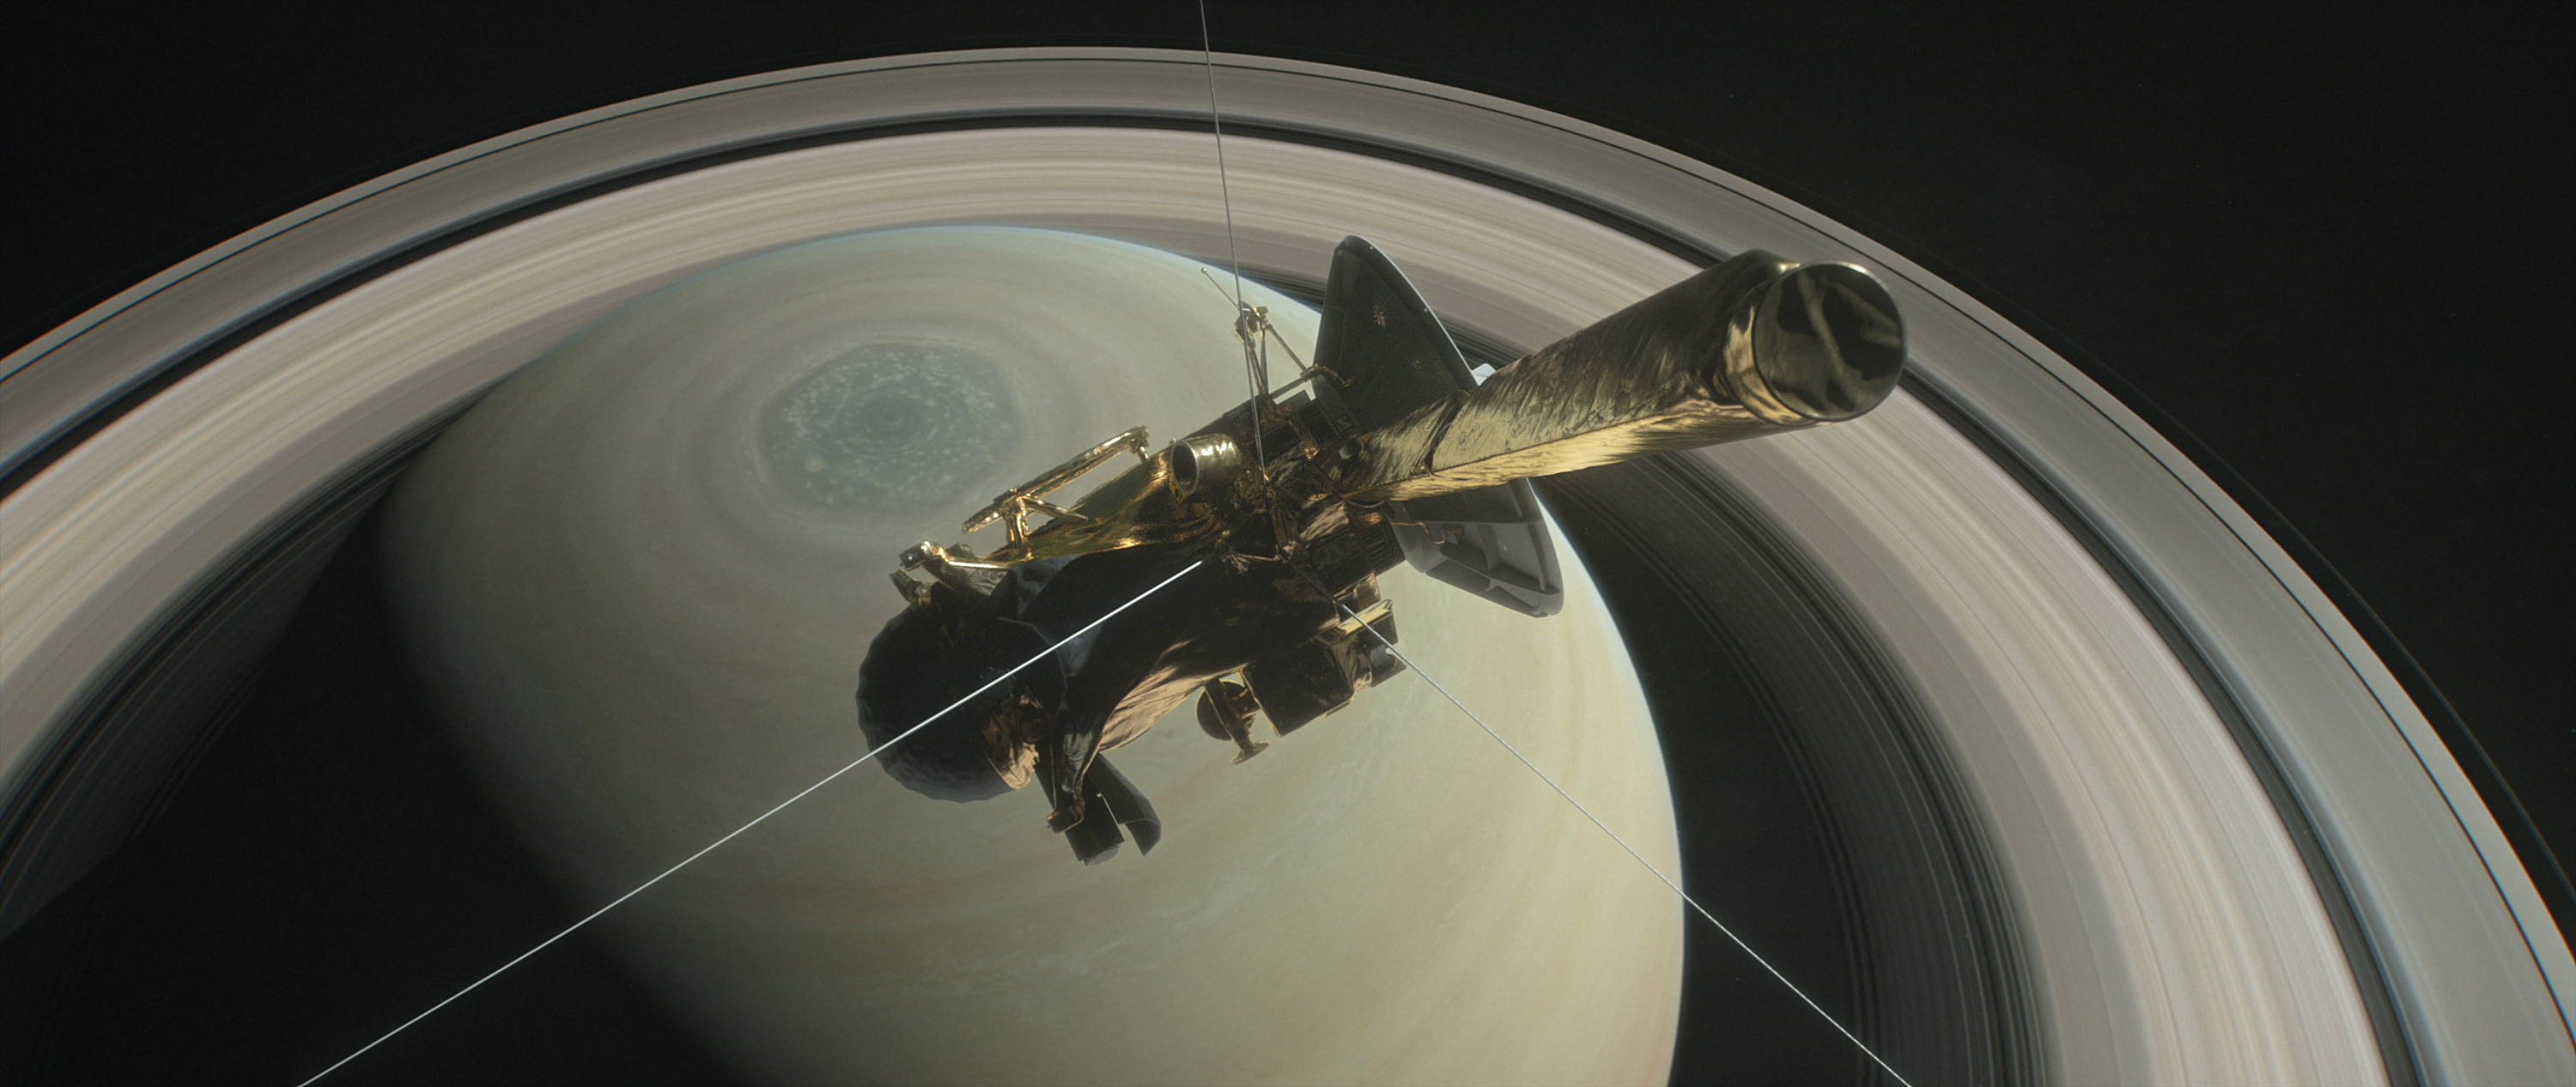

Cassini Over the Top (Illustration)

This illustration shows Cassini above Saturn’s northern hemisphere prior to making one of its Grand Finale dives.

During Cassini’s Grand Finale, the spacecraft will make 22 orbits around Saturn that carry the spacecraft over the planet’s north before diving between Saturn and its rings. At the conclusion of this final set of daring orbits, the spacecraft will plunge into Saturn’s atmosphere, ending its mission on Sept. 15, 2017.

The Cassini mission is a cooperative project of NASA, ESA (the European Space Agency) and the Italian Space Agency. The Jet Propulsion Laboratory, a division of the California Institute of Technology in Pasadena, manages the mission for NASA’s Science Mission Directorate, Washington.

Credit: NASA/JPL-Caltech